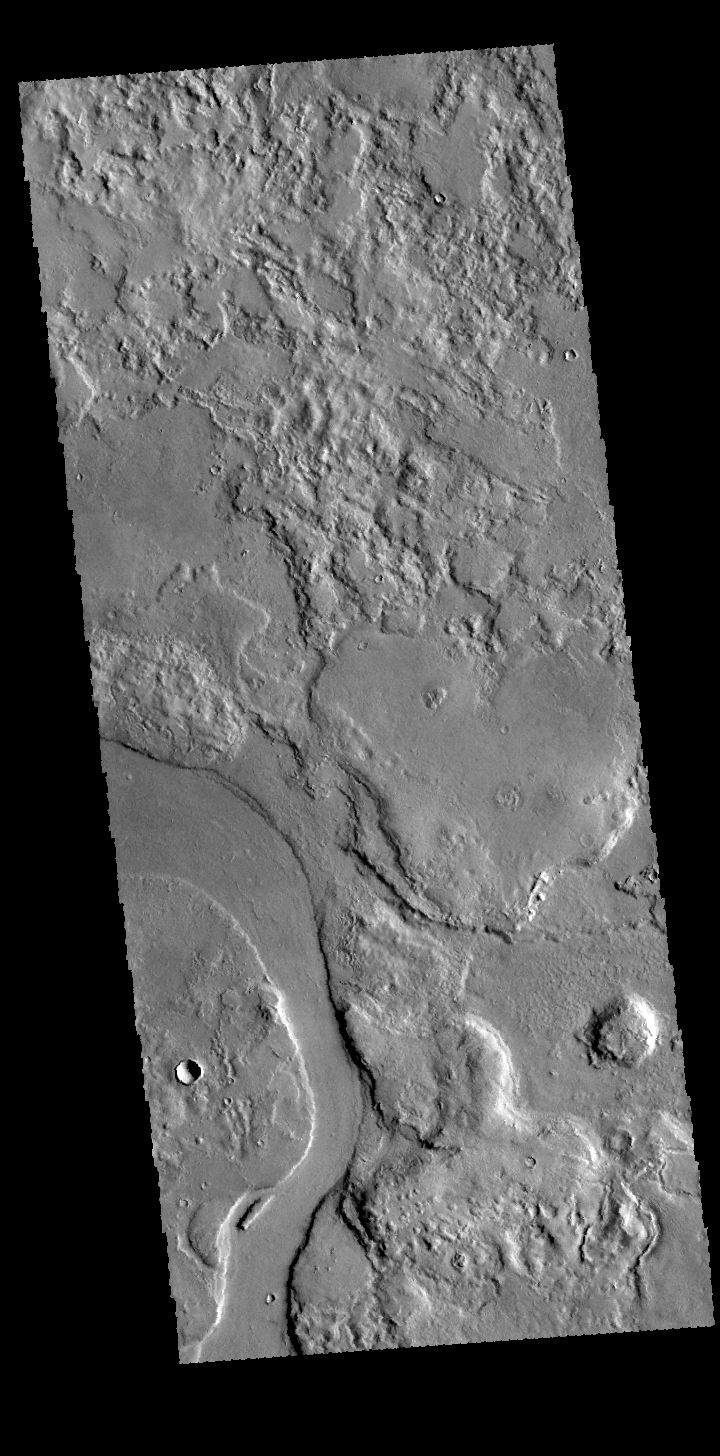

Hrad Valles

This VIS image shows a portion of Hrad Valles. Hrad Valles is one of the many valley systems located west of the Elysium volcanic complex. The channel system may have been formed by the flow of both lava and water.

Credit: NASA/JPL-Caltech/ASU